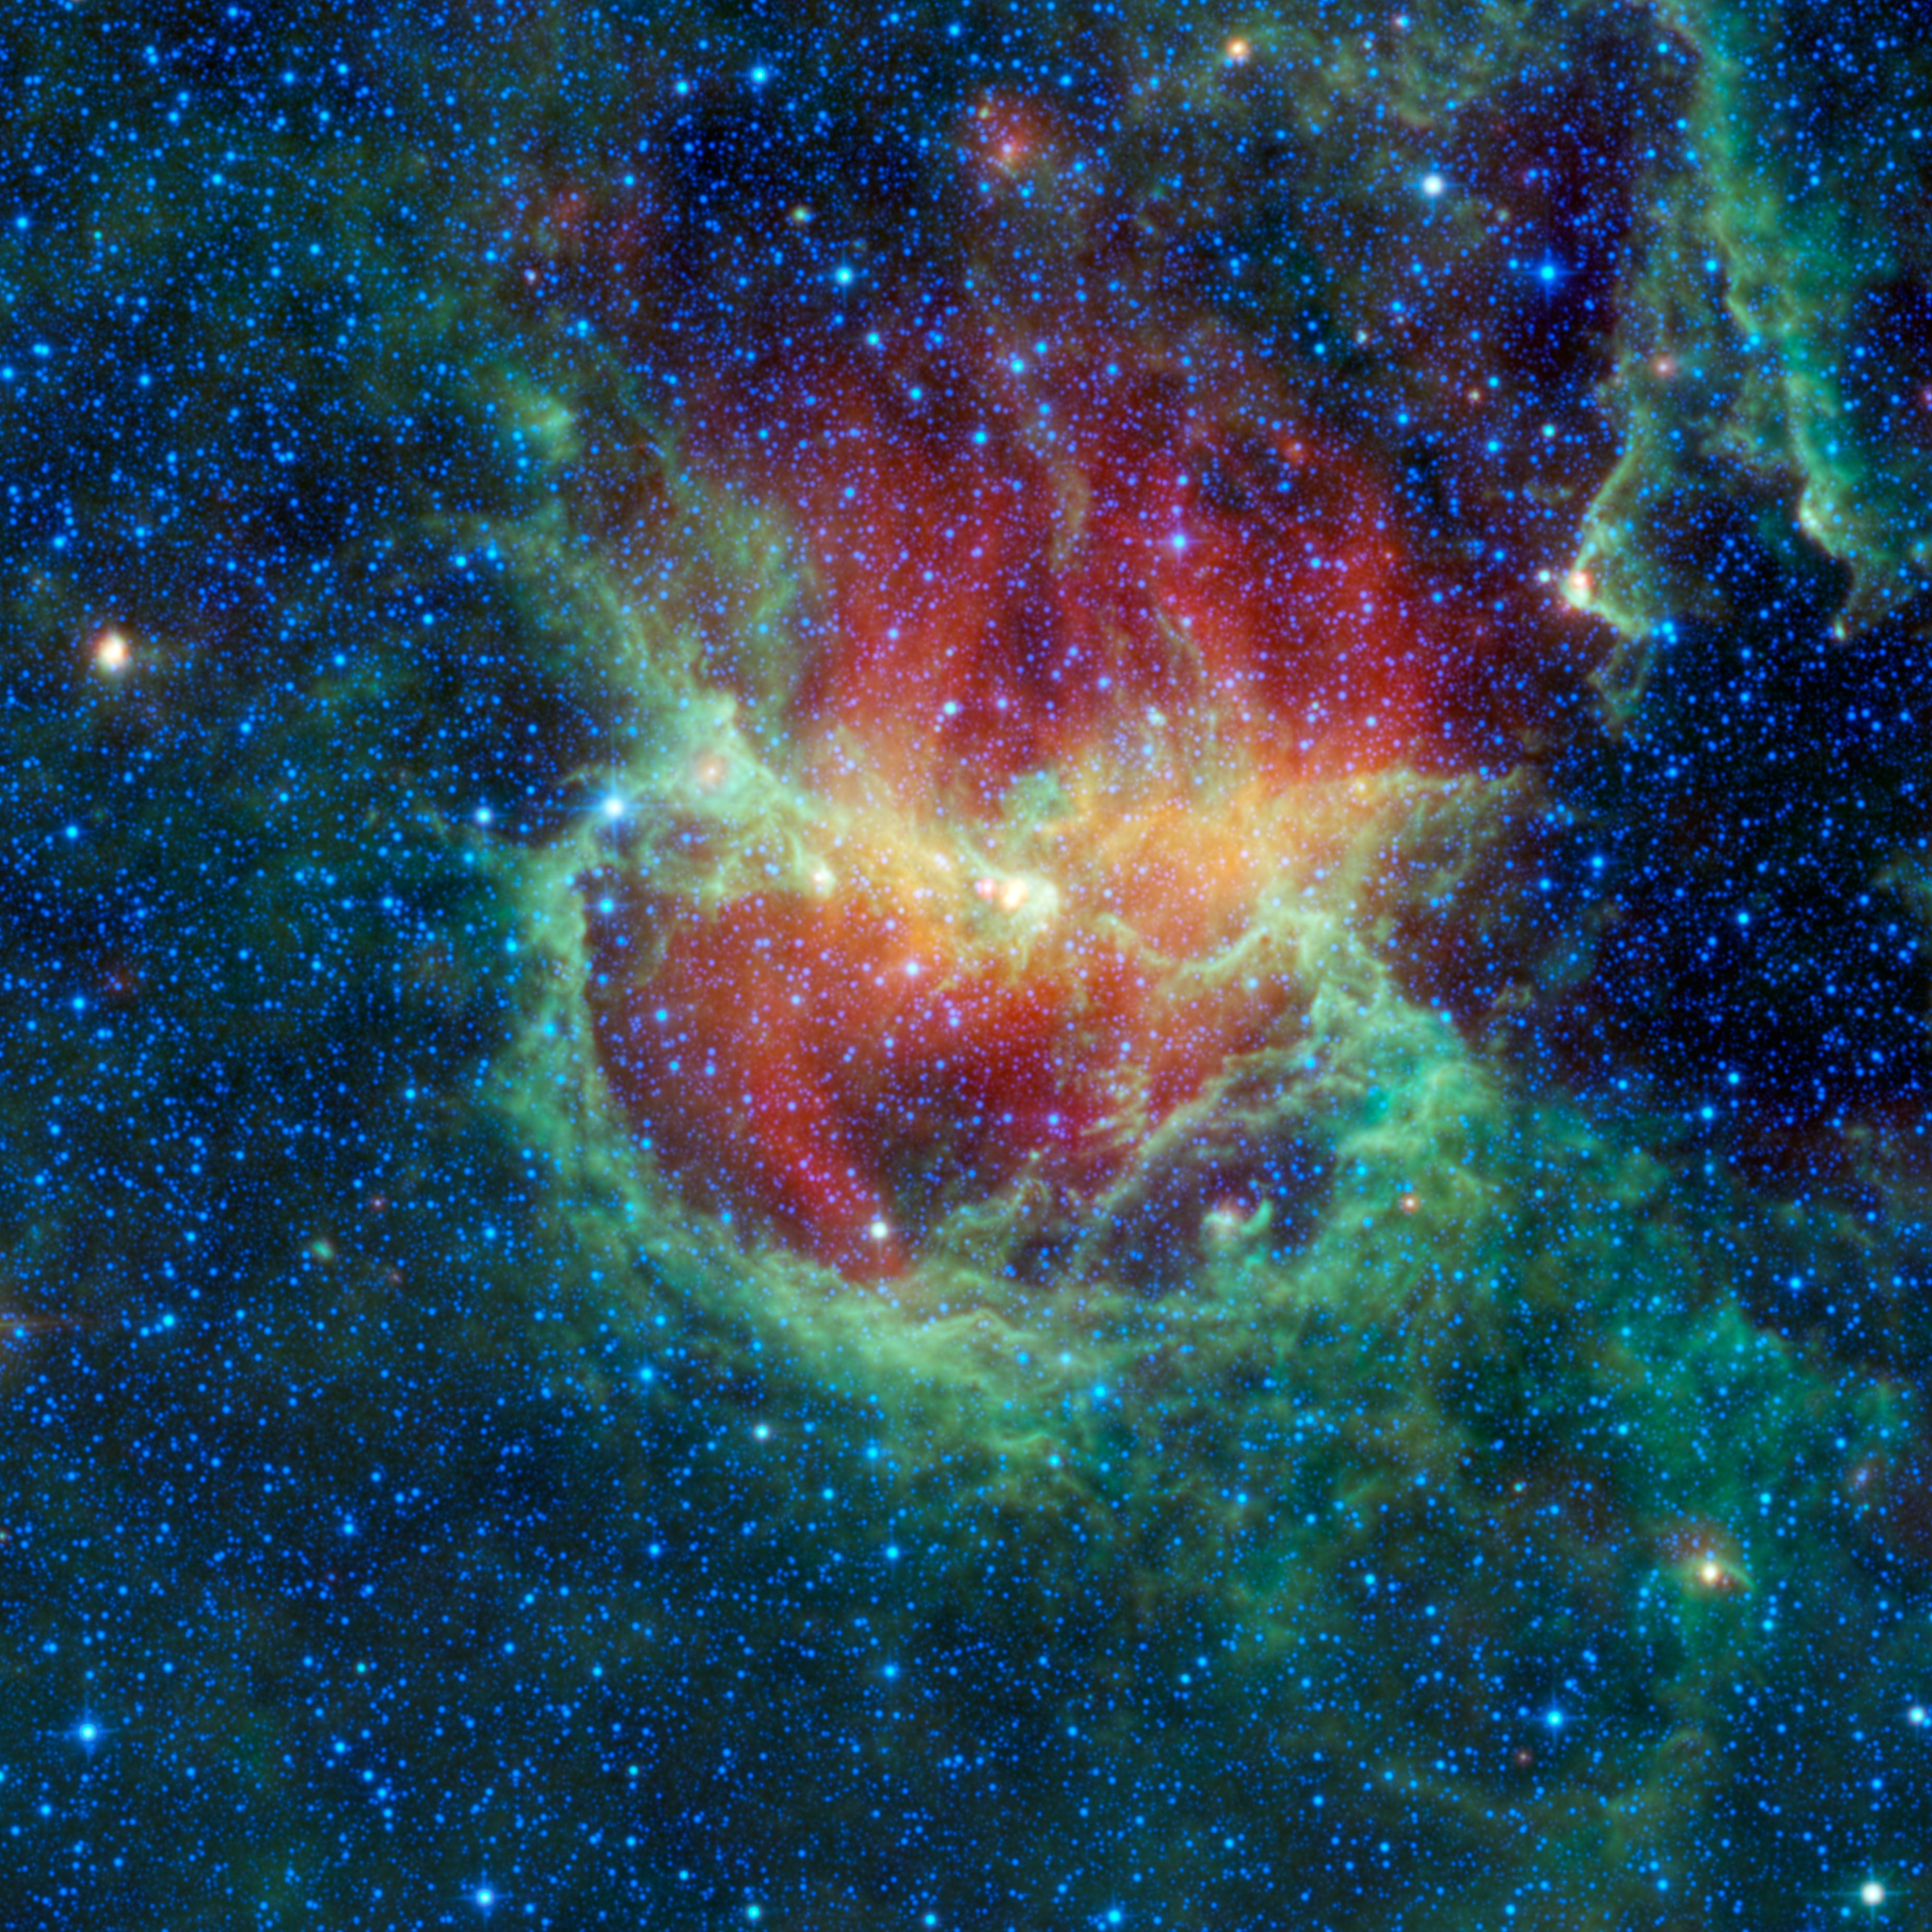

Chasing Chickens in the Lambda Centauri Nebula

This infrared image from NASA’s Wide-field Infrared Survey Explorer, or WISE, shows the Lambda Centauri nebula, a star-forming cloud in our Milky Way galaxy, also known as the Running Chicken nebula. The nebula, cataloged as IC 2944, is about 5,800 light-years from Earth and is home to a new cluster of stars born from the cloud nearly 8 million years ago. The hottest members of the cluster produce enough ultraviolet radiation and strong winds to convert the cloud into ions and excavate it. The ionized gas glows in visible light, but in infrared light we see the dust in the cloud warmed by the very same radiation. The red, glowing dust is the coolest material visible in this image and is composed of metallic dust grains. The greenish components in the image are warmer dust grains composed of smog-like materials. The large green ring-like structure near the middle of the image is some 77 light-years across and was formed when materials that created the stars in the clusters were blown back by the combined winds of the stars.

The nebula gets its common name because in some visible light images it resembles a running chicken. It is also called the Lambda Centauri nebula because it appears to surround the bright star Lambda Centauri. Lambda Centauri is one of the brightest stars in the constellation Centaurus. The brightest stars in the sky are named based on the constellation they are in. For example, the brightest star in the constellation Centaurus is Alpha Centauri, the next brightest star in that constellation is Beta Centauri, and so forth. Lambda Centauri is therefore the 11th brightest star in the constellation Centaurus. It is not so bright in infrared light, however. In this WISE image, it appears as the dimmer, lower, and bluer of two bright stars in the upper right-hand corner of the image. It is a blue giant star about 410 light-years away. So, in fact, Lambda Centauri is much closer to Earth than IC 2944 and has nothing to do with the nebula at all.

This image is a four-color composite created by all four of WISE’s infrared detectors. Color is representational: blue and cyan represent infrared light observed at wavelengths of 3.4 and 4.6 microns, which is mostly light from stars. Green and red represent light observed at 12 and 22 microns, which is mostly light from warm dust, with red indicating temperatures lower than green.

JPL manages the Wide-field Infrared Survey Explorer for NASA’s Science Mission Directorate, Washington. The principal investigator, Edward Wright, is at UCLA. The mission was competitively selected under NASA’s Explorers Program managed by the Goddard Space Flight Center, Greenbelt, Md. The science instrument was built by the Space Dynamics Laboratory, Logan, Utah, and the spacecraft was built by Ball Aerospace & Technologies Corp., Boulder, Colo. Science operations and data processing take place at the Infrared Processing and Analysis Center at the California Institute of Technology in Pasadena. Caltech manages JPL for NASA.

Credit: NASA/JPL-Caltech/UCLA